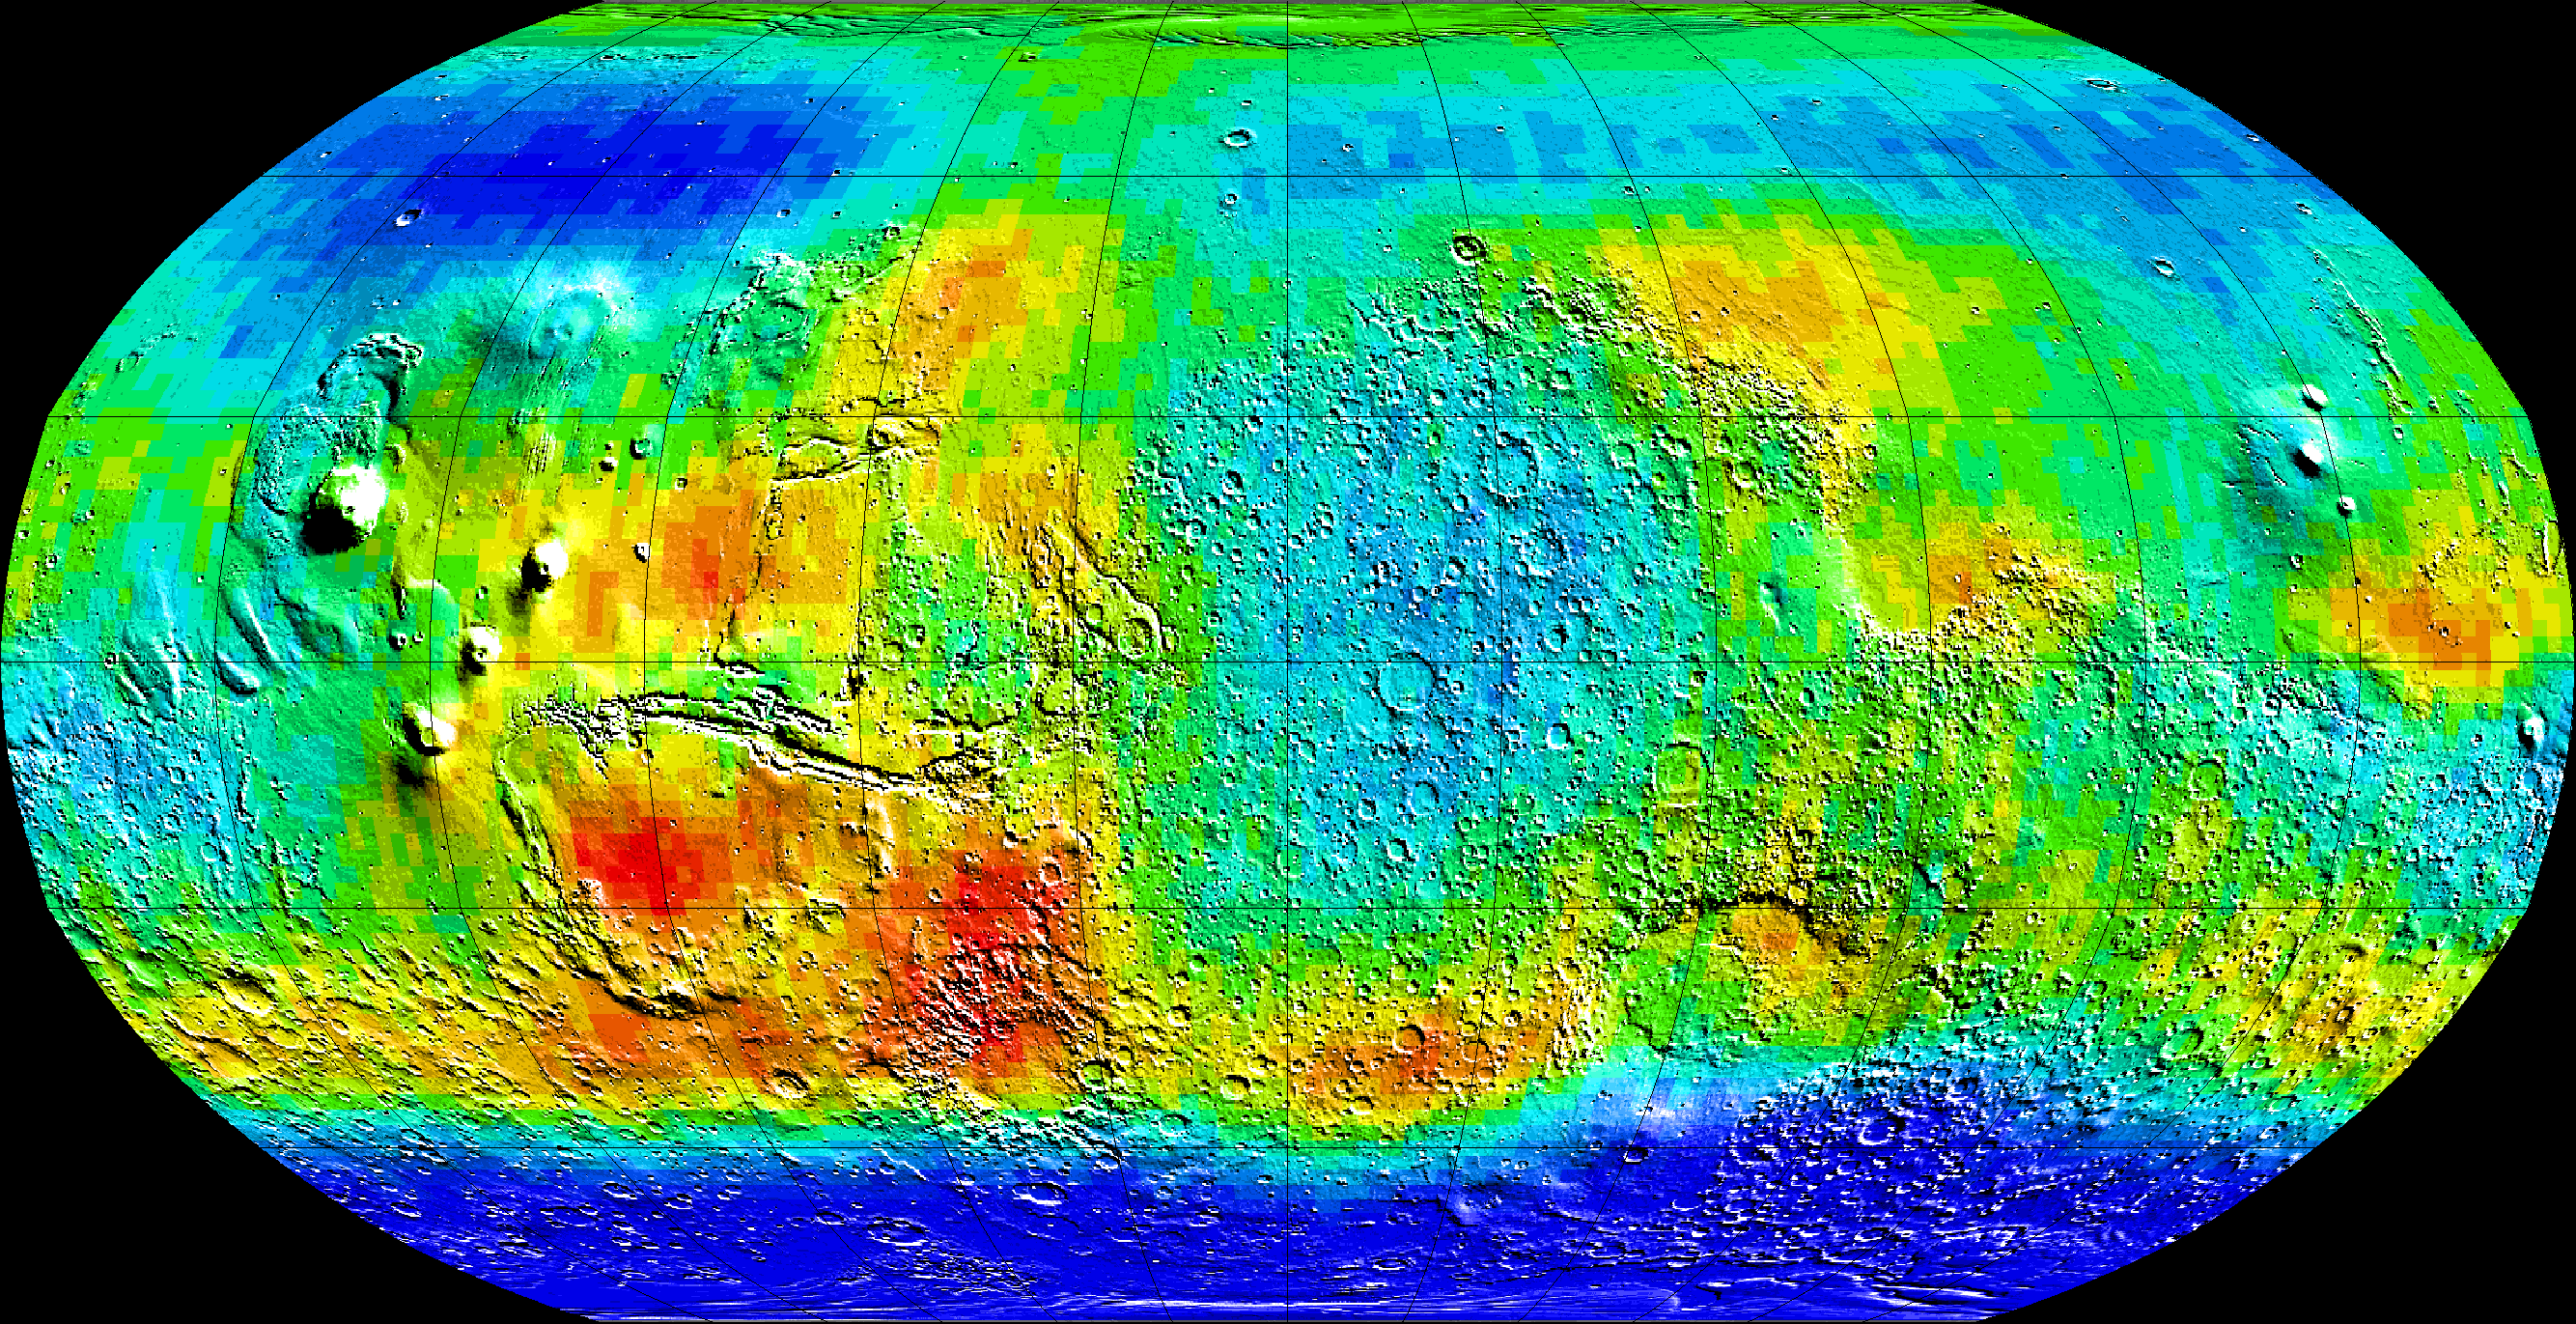

Global Map of Epithermal Neutrons

Observations by NASA’s 2001 Mars Odyssey spacecraft show a global view of Mars in intermediate-energy, or epithermal, neutrons. Soil enriched by hydrogen is indicated by the deep blue colors on the map, which show a low intensity of epithermal neutrons. Progressively smaller amounts of hydrogen are shown in the colors light blue, green, yellow and red. The deep blue areas in the polar regions are believed to contain up to 50 percent water ice in the upper one meter (three feet) of the soil. Hydrogen in the far north is hidden at this time beneath a layer of carbon dioxide frost (dry ice). Light blue regions near the equator contain slightly enhanced near-surface hydrogen, which is most likely chemically or physically bound because water ice is not stable near the equator. The view shown here is a map of measurements made during the first three months of mapping using the neutron spectrometer instrument, part of the gamma ray spectrometer instrument suite. The central meridian in this projection is zero degrees longitude. Topographic features are superimposed on the map for geographic reference.

NASA’s Jet Propulsion Laboratory manages the 2001 Mars Odyssey mission for NASA’s Office of Space Science, Washington, D.C. Investigators at Arizona State University in Tempe, the University of Arizona in Tucson, and NASA’s Johnson Space Center, Houston, operate the science instruments. The gamma-ray spectrometer was provided by the University of Arizona in collaboration with the Russian Aviation and Space Agency, which provided the high-energy neutron detector, and the Los Alamos National Laboratories, New Mexico, which provided the neutron spectrometer. Lockheed Martin Astronautics, Denver, is the prime contractor for the project, and developed and built the orbiter. Mission operations are conducted jointly from Lockheed Martin and from JPL, a division of the California Institute of Technology in Pasadena.

Credit: NASA/JPL/University of Arizona/Los Alamos National Laboratories